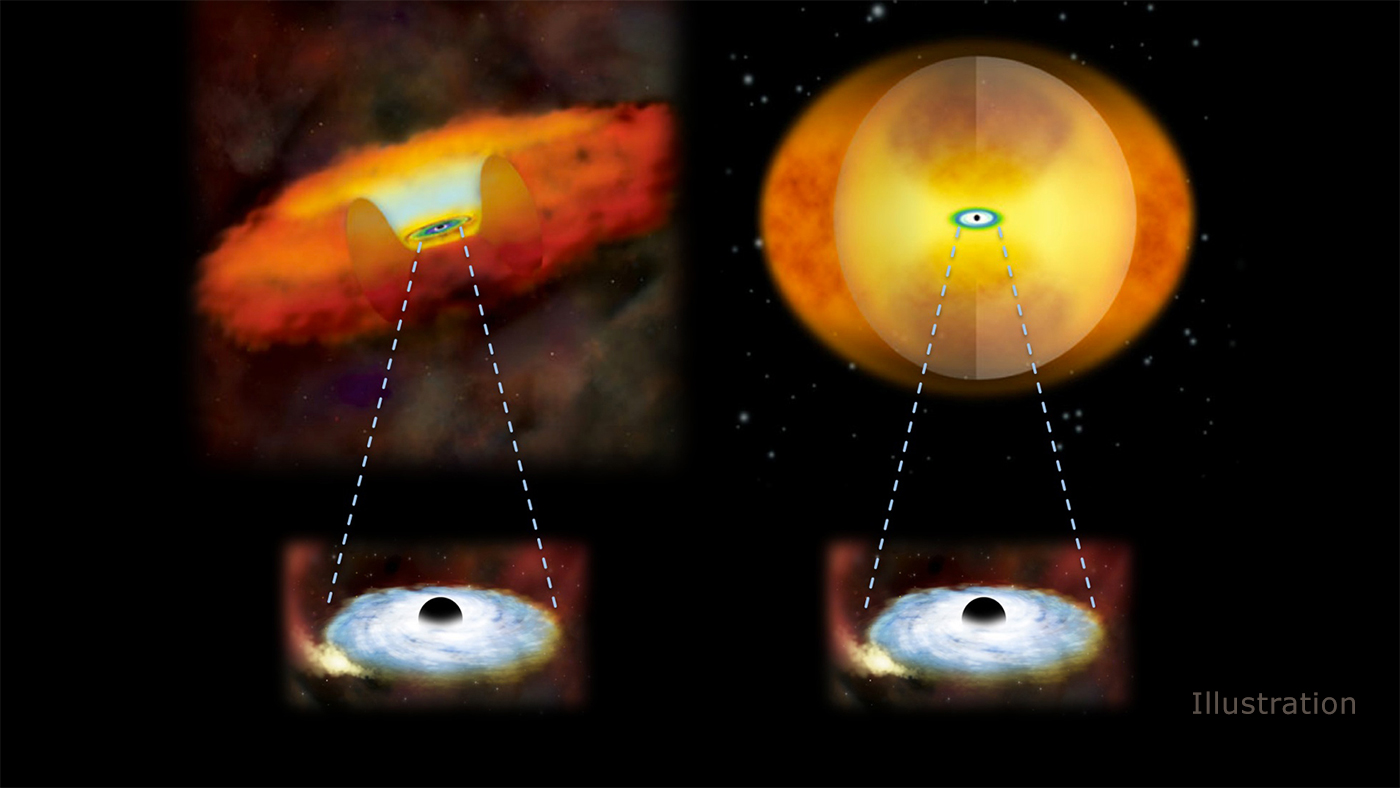

Growing Supermassive Black Holes

This illustration compares growing supermassive black holes in two different kinds of galaxies. A growing supermassive black hole in a normal galaxy would have a donut-shaped structure of gas and dust around it (left). In a merging galaxy, a sphere of material obscures the black hole (right).

Credit: NASA/CXC/M.Weiss/National Astronomical Observatory of Japan